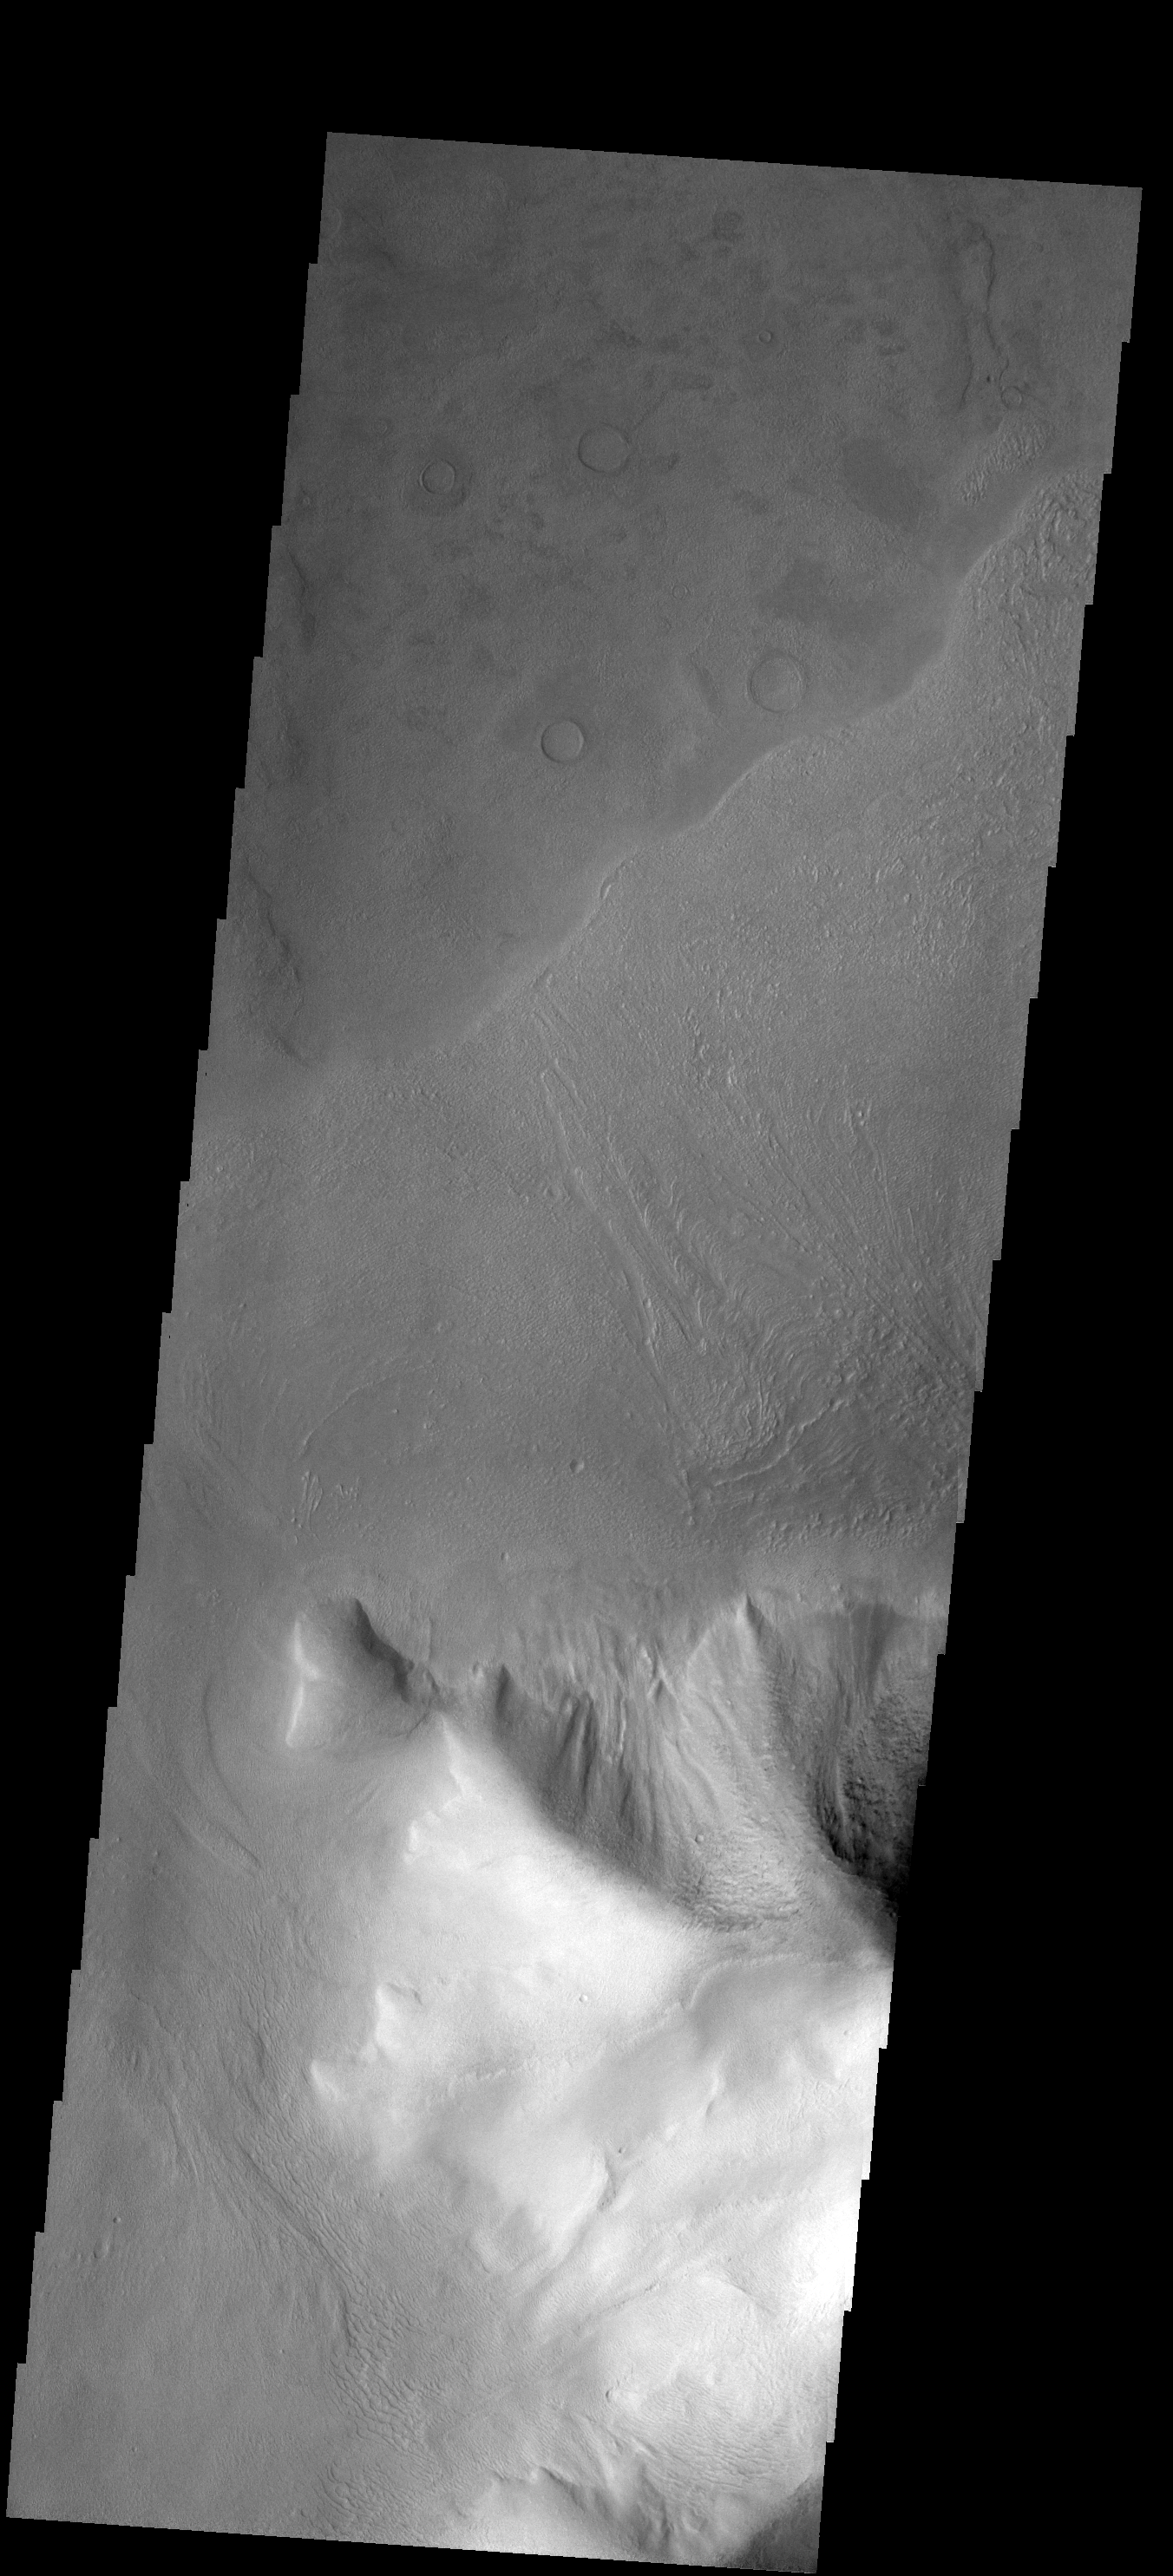

Debris Flow

This hill, called Euripus Mons, is surrounded by debris flow. Euripus Mons is located just east of Hellas Basin, in a region where most of the hills are shedding material and forming debris flows.

Image information: VIS instrument. Latitude -44.5N, Longitude 104.6E. 17 meter/pixel resolution.

Please see the THEMIS Data Citation Note for details on crediting THEMIS images.

Note: this THEMIS visual image has not been radiometrically nor geometrically calibrated for this preliminary release. An empirical correction has been performed to remove instrumental effects. A linear shift has been applied in the cross-track and down-track direction to approximate spacecraft and planetary motion. Fully calibrated and geometrically projected images will be released through the Planetary Data System in accordance with Project policies at a later time.

NASA’s Jet Propulsion Laboratory manages the 2001 Mars Odyssey mission for NASA’s Office of Space Science, Washington, D.C. The Thermal Emission Imaging System (THEMIS) was developed by Arizona State University, Tempe, in collaboration with Raytheon Santa Barbara Remote Sensing. The THEMIS investigation is led by Dr. Philip Christensen at Arizona State University. Lockheed Martin Astronautics, Denver, is the prime contractor for the Odyssey project, and developed and built the orbiter. Mission operations are conducted jointly from Lockheed Martin and from JPL, a division of the California Institute of Technology in Pasadena.

Credit: NASA/JPL/ASU